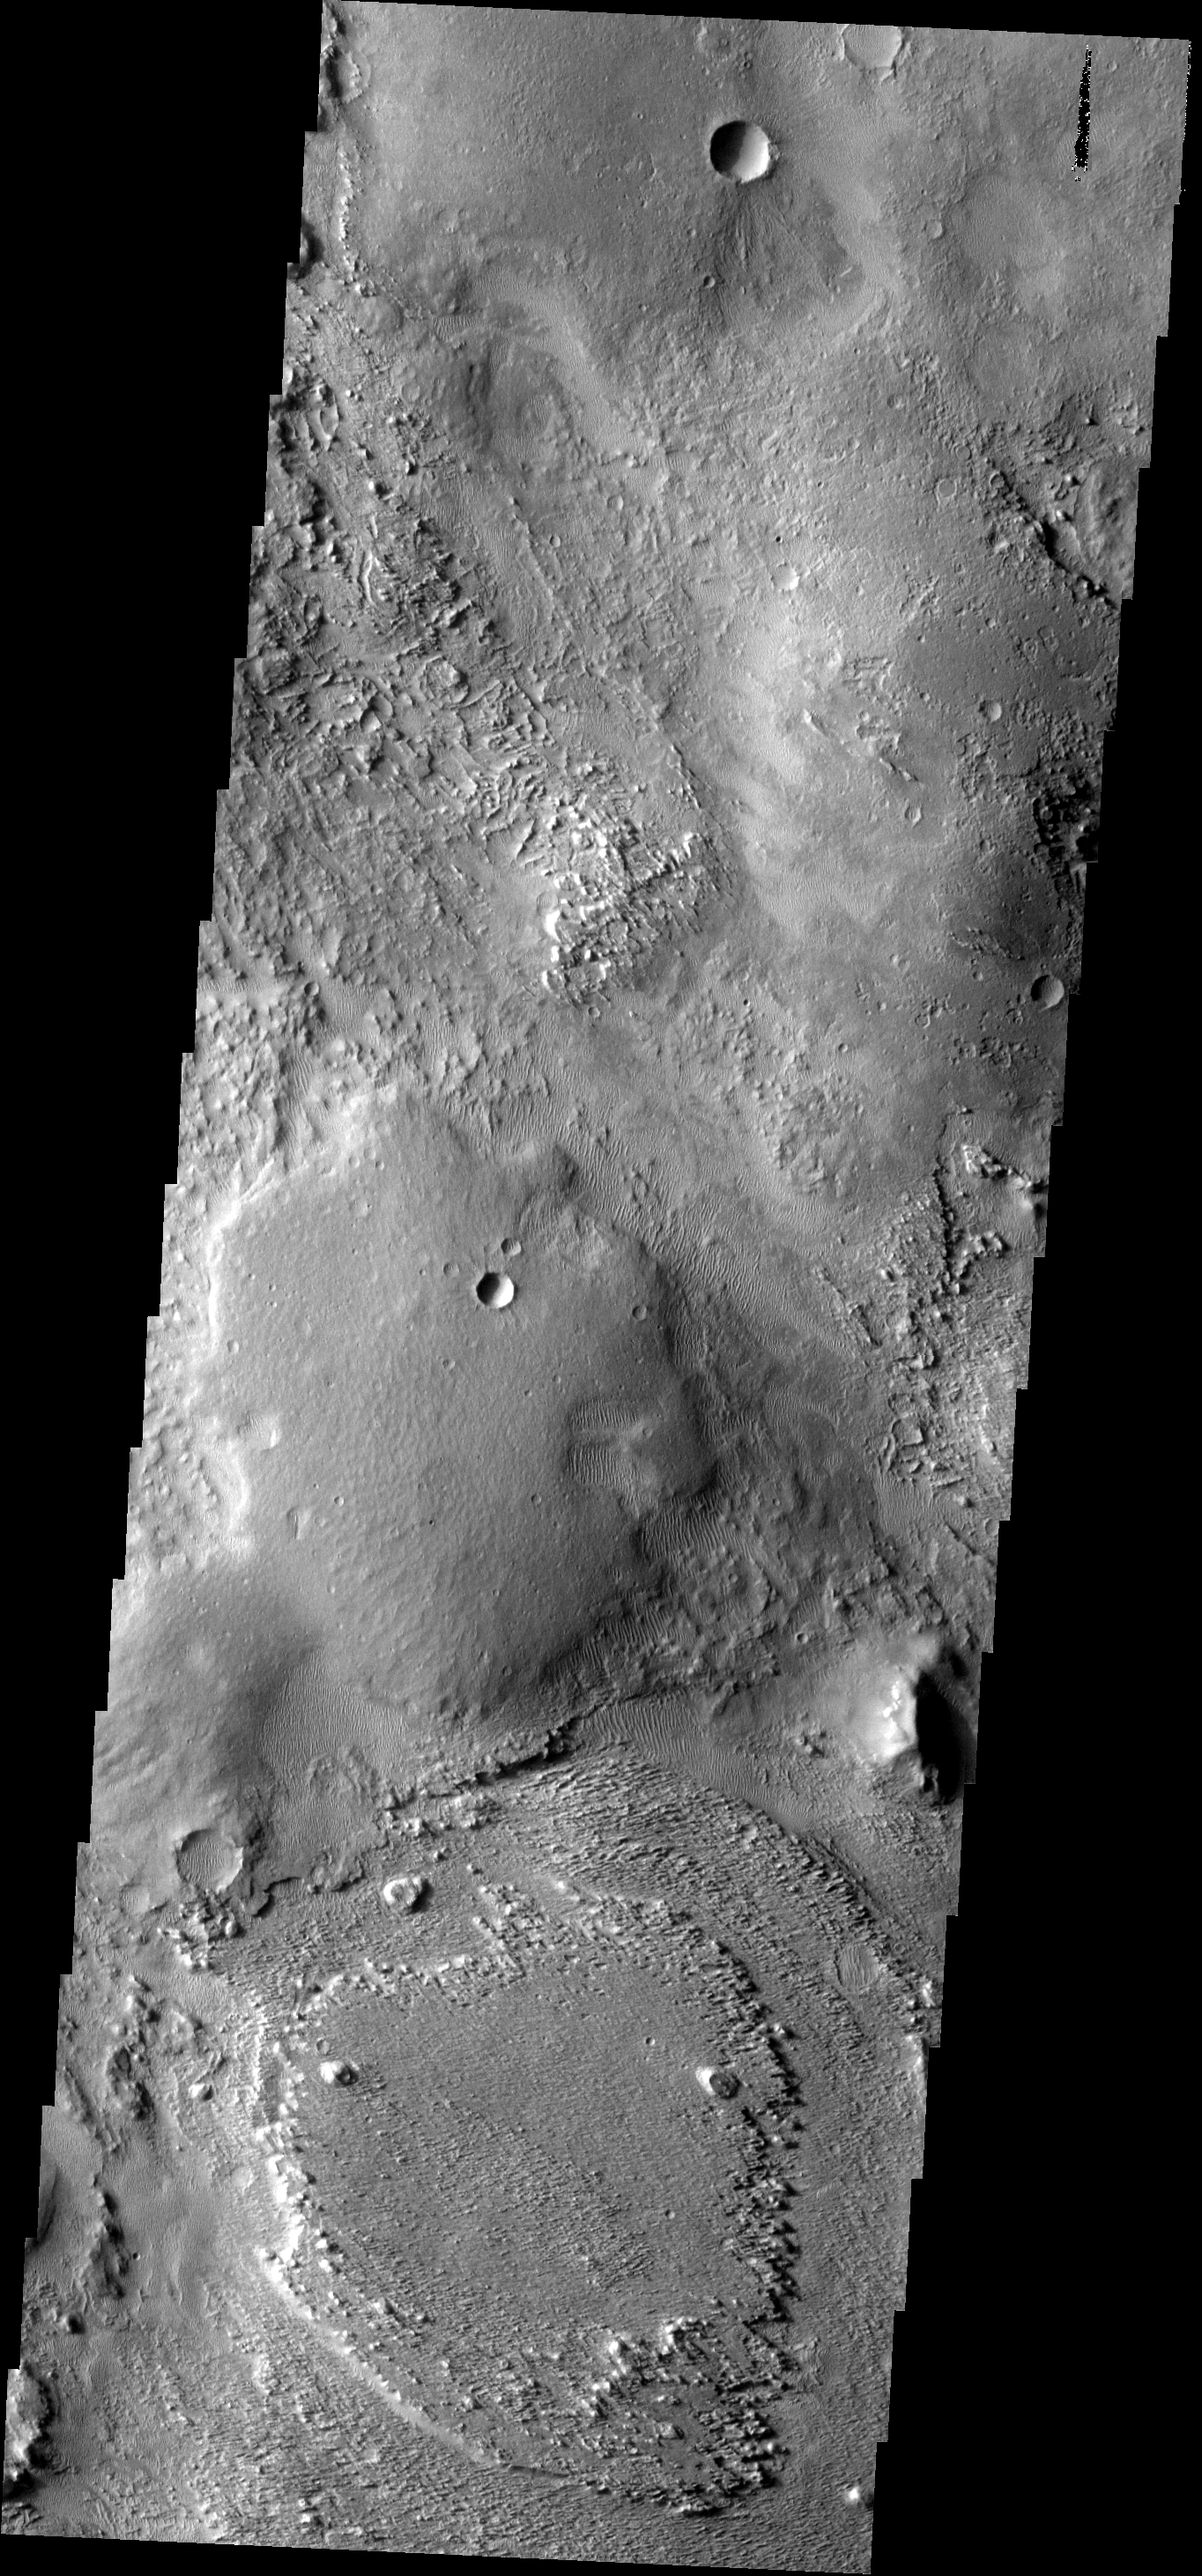

Aeolis Planum

The wind is eroding some of the materials in this region more readily than others, indicating a complex surface history.

Image information: VIS instrument. Latitude -3.1N, Longitude 145.5E. 18 meter/pixel resolution.

Please see the THEMIS Data Citation Note for details on crediting THEMIS images.

Note: this THEMIS visual image has not been radiometrically nor geometrically calibrated for this preliminary release. An empirical correction has been performed to remove instrumental effects. A linear shift has been applied in the cross-track and down-track direction to approximate spacecraft and planetary motion. Fully calibrated and geometrically projected images will be released through the Planetary Data System in accordance with Project policies at a later time.

NASA’s Jet Propulsion Laboratory manages the 2001 Mars Odyssey mission for NASA’s Office of Space Science, Washington, D.C. The Thermal Emission Imaging System (THEMIS) was developed by Arizona State University, Tempe, in collaboration with Raytheon Santa Barbara Remote Sensing. The THEMIS investigation is led by Dr. Philip Christensen at Arizona State University. Lockheed Martin Astronautics, Denver, is the prime contractor for the Odyssey project, and developed and built the orbiter. Mission operations are conducted jointly from Lockheed Martin and from JPL, a division of the California Institute of Technology in Pasadena.

Credit: NASA/JPL/ASU